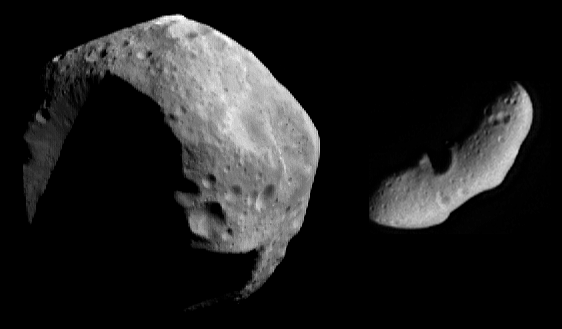

Two Very Different Asteroids

The NEAR Shoemaker spacecraft has scored two important firsts in the exploration of asteroids: it’s the first to orbit an asteroid, Eros, and the first to encounter a denizen of the outer reaches of the asteroid belt, the C-type asteroid Mathilde. In a scheme that reflects how they have historically been a topic for astronomy, not geology, asteroids are classified into groups based on their colors as observed through telescopes.

The two major classes of asteroids are called S-types and C-types. S-types, whose colors are consistent with “stony” or rocky compositions, prevail among asteroids that orbit closer to the Sun than the mid-point of the asteroid belt. Eros and the two asteroids encountered briefly by the Galileo spacecraft on its way to Jupiter — Gaspra and Ida — are all S-types. C-types like Mathilde have a dark gray color consistent with a “carbonaceous” composition, rich in carbon compounds and other dark materials. They prevail in the outer part of the asteroid belt.

In this montage, Mathilde (at left) and Eros (at right) are shown at the same scale, as they were imaged by NEAR Shoemaker from about 1,800 kilometers (1,116 miles) on June 27, 1997, and February 12, 2000, respectively. Mathilde is 56 kilometers (35 miles) across, and Eros is 33 kilometers (21 miles) long and 13 kilometers (8 miles) wide. However, Mathilde’s brightness is greatly exaggerated for viewing purposes — it’s actually six times darker than Eros, with about the same reflectivity as soot!

Built and managed by The Johns Hopkins University Applied Physics Laboratory, Laurel, Maryland, NEAR was the first spacecraft launched in NASA’s Discovery Program of low-cost, small-scale planetary missions. See the NEAR web page at http://near.jhuapl.edu/ for more details.

Credit: NASA/JPL/JHUAPL